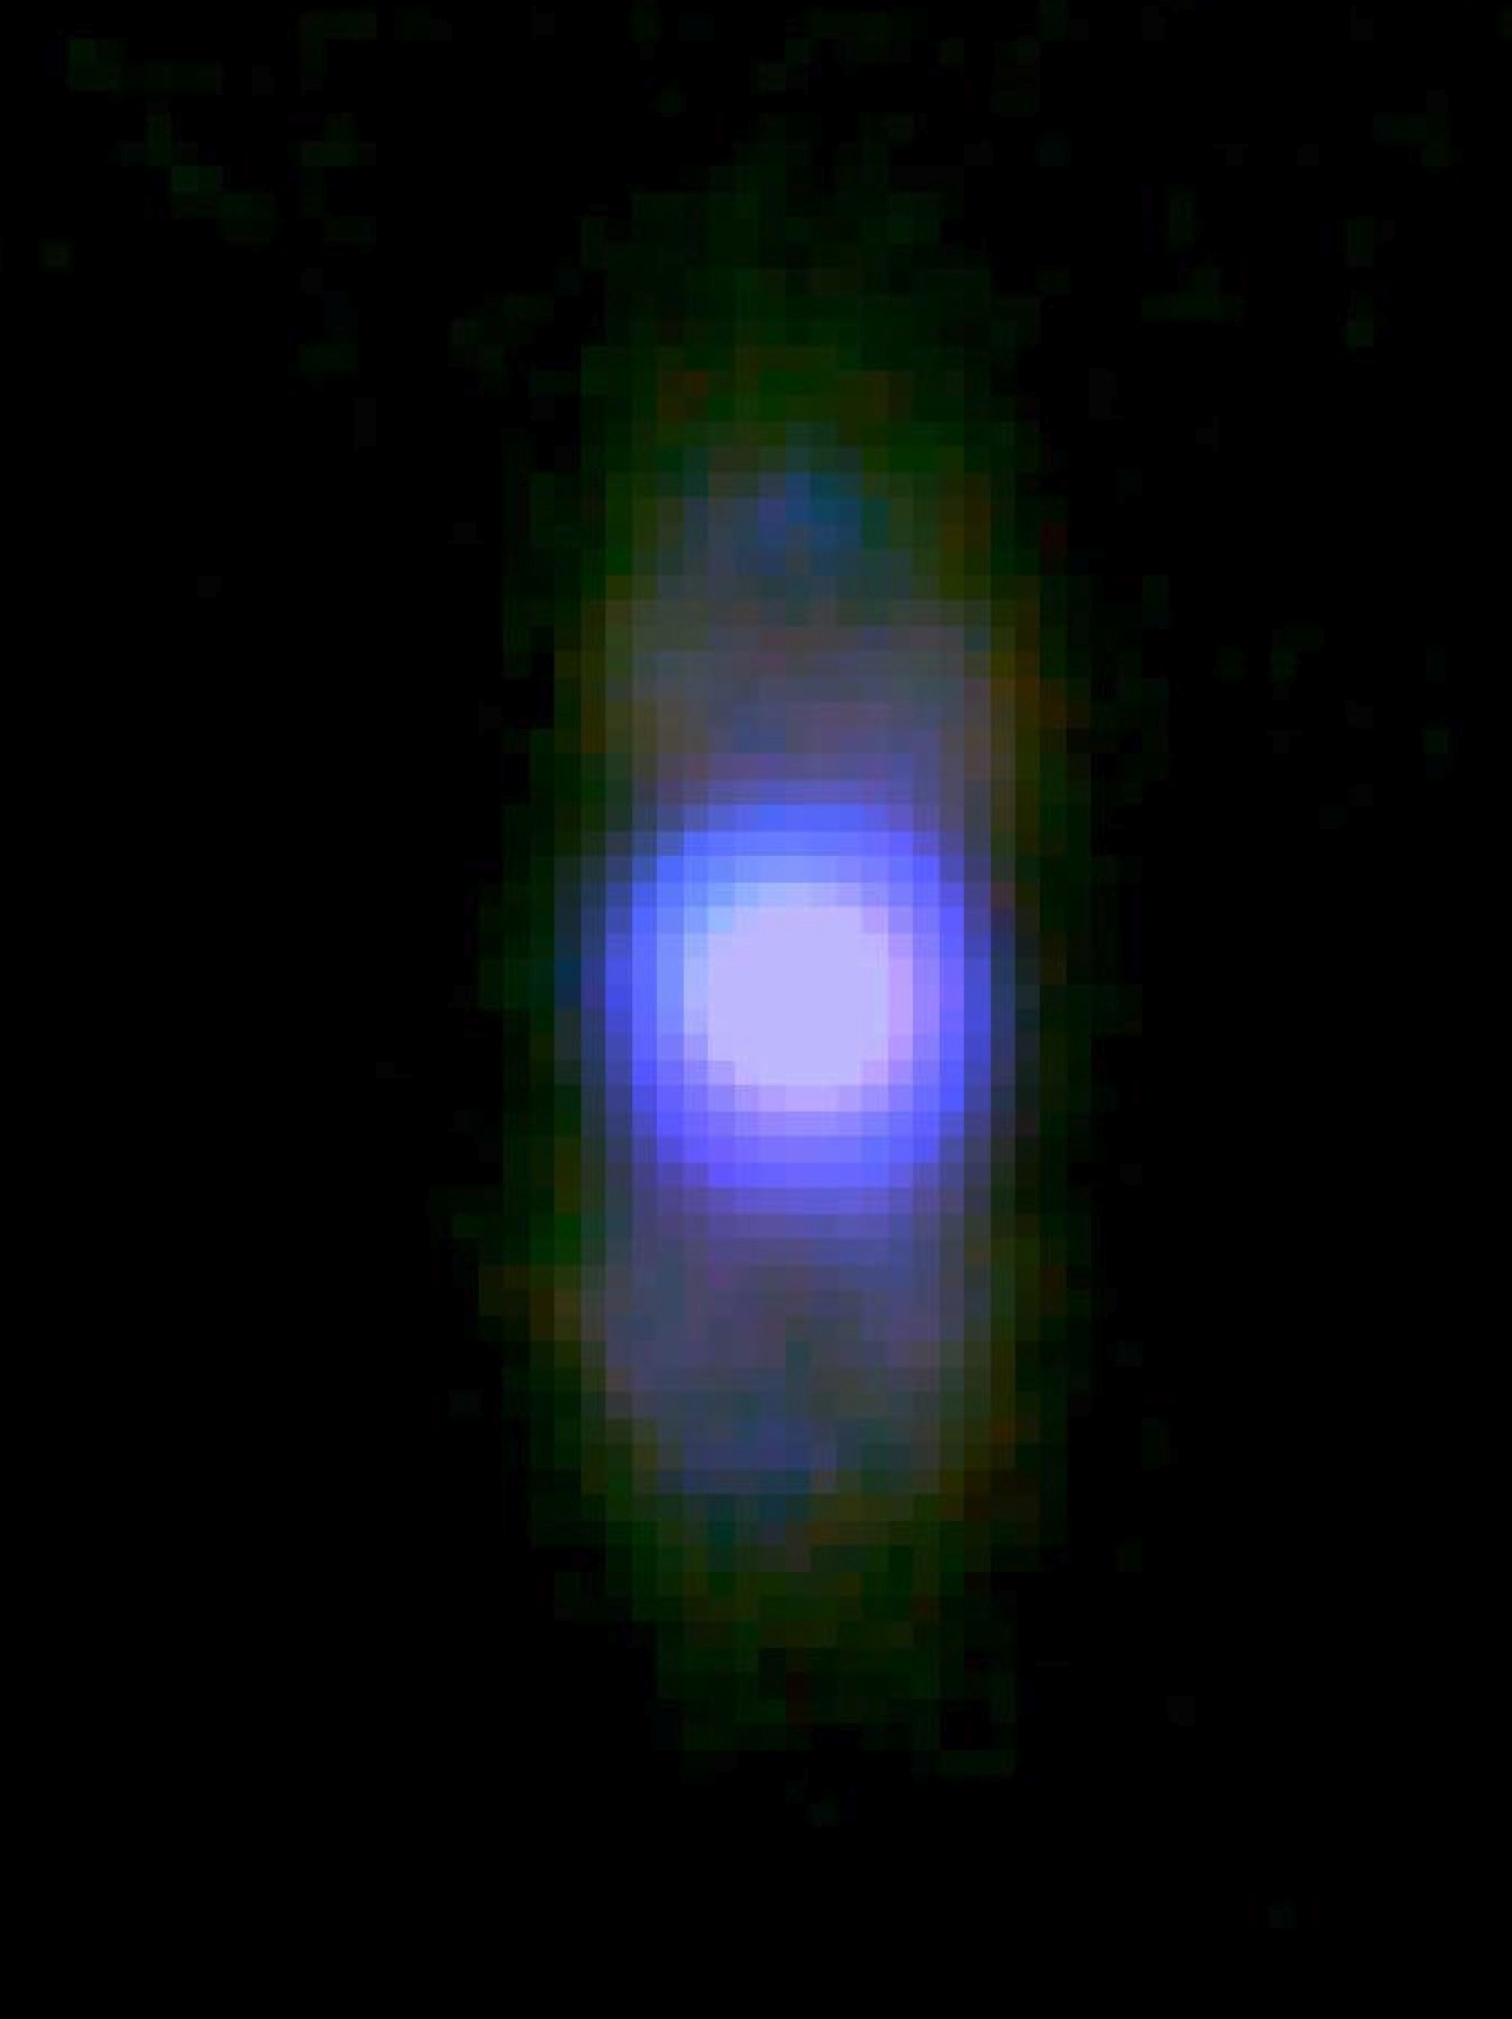

NASA’s SOFIA Captures Images of the Planetary Nebula M2-9

Researchers using NASA’s Stratospheric Observatory for Infrared Astronomy (SOFIA) have captured infrared images of the last exhalations of a dying sun-like star.

The object observed by SOFIA, planetary nebula Minkowski 2-9, or M2-9 for short, is seen in this three-color composite image. The SOFIA observations were made at the mid-infrared wavelengths of 20, 24, and 37 microns. The 37-micron wavelength band detects the strongest emissions from the nebula and is impossible to observe from ground-based telescopes.

Objects such as M2-9 are called planetary nebulae due to a mistake made by early astronomers who discovered these objects while sweeping the sky with small telescopes. Many of these nebulae have the color, shape and size of Uranus and Neptune, so they were dubbed planetary nebulae. The name persists despite the fact that these nebulae are now known to be distant clouds of material, far beyond our solar system, that are shed by stars about the size of our sun undergoing upheavals during their final life stages.

Although the M2-9 nebular material is flowing out from a spherical star, it is extended in one dimension, appearing as a cylinder or hourglass. Astronomers hypothesize that planetary nebulae with such shapes are produced by opposing flows of high-speed material caused by a disk of material around the dying star at the center of the nebula. SOFIA’s observations of M2-9 were designed to study the outflow in detail with the goal of better understanding this stellar life cycle stage that is important in our galaxy’s evolution.

“The SOFIA images provide our most complete picture of the outflowing material on its way to being recycled into the next generation of stars and planets,” said Michael Werner of NASA’s Jet Propulsion Laboratory (JPL) in Pasadena, Calif., principal investigator of these observations. “We were gratified to see the lobes so clearly using SOFIA. These early results demonstrate the scientific potential of this important new observatory.”

The observations were made using the Faint Object Infrared Camera for the SOFIA Telescope (FORCAST) instrument in June 2011 by a team consisting of astronomers from JPL, the California Institute of Technology, the University of California, Los Angeles (UCLA), Cornell University and Ithaca College, Ithaca, N.Y. Preliminary analyses of these data were first presented in January 2012 at the American Astronomical Society meeting in Austin, Texas.

The SOFIA observatory combines an extensively modified Boeing 747SP aircraft and a 17-metric-ton reflecting telescope with an effective diameter of 2.5 meters (100 inches) to altitudes as high as 45,000 feet (14 km), above more than 99 percent of the water vapor in Earth’s atmosphere that blocks most infrared radiation from celestial sources.

SOFIA is a joint project of NASA and the German Aerospace Center (DLR), and is based and managed at NASA’s Dryden Aircraft Operations Facility in Palmdale, Calif. NASA’s Ames Research Center in Moffett Field, Calif., manages the SOFIA science and mission operations in cooperation with the Universities Space Research Association (USRA), headquartered in Columbia, Md., and the German SOFIA Institute (DSI) at the University of Stuttgart.

Credit: NASA/DLR/USRA/DSI/FORCAST Team